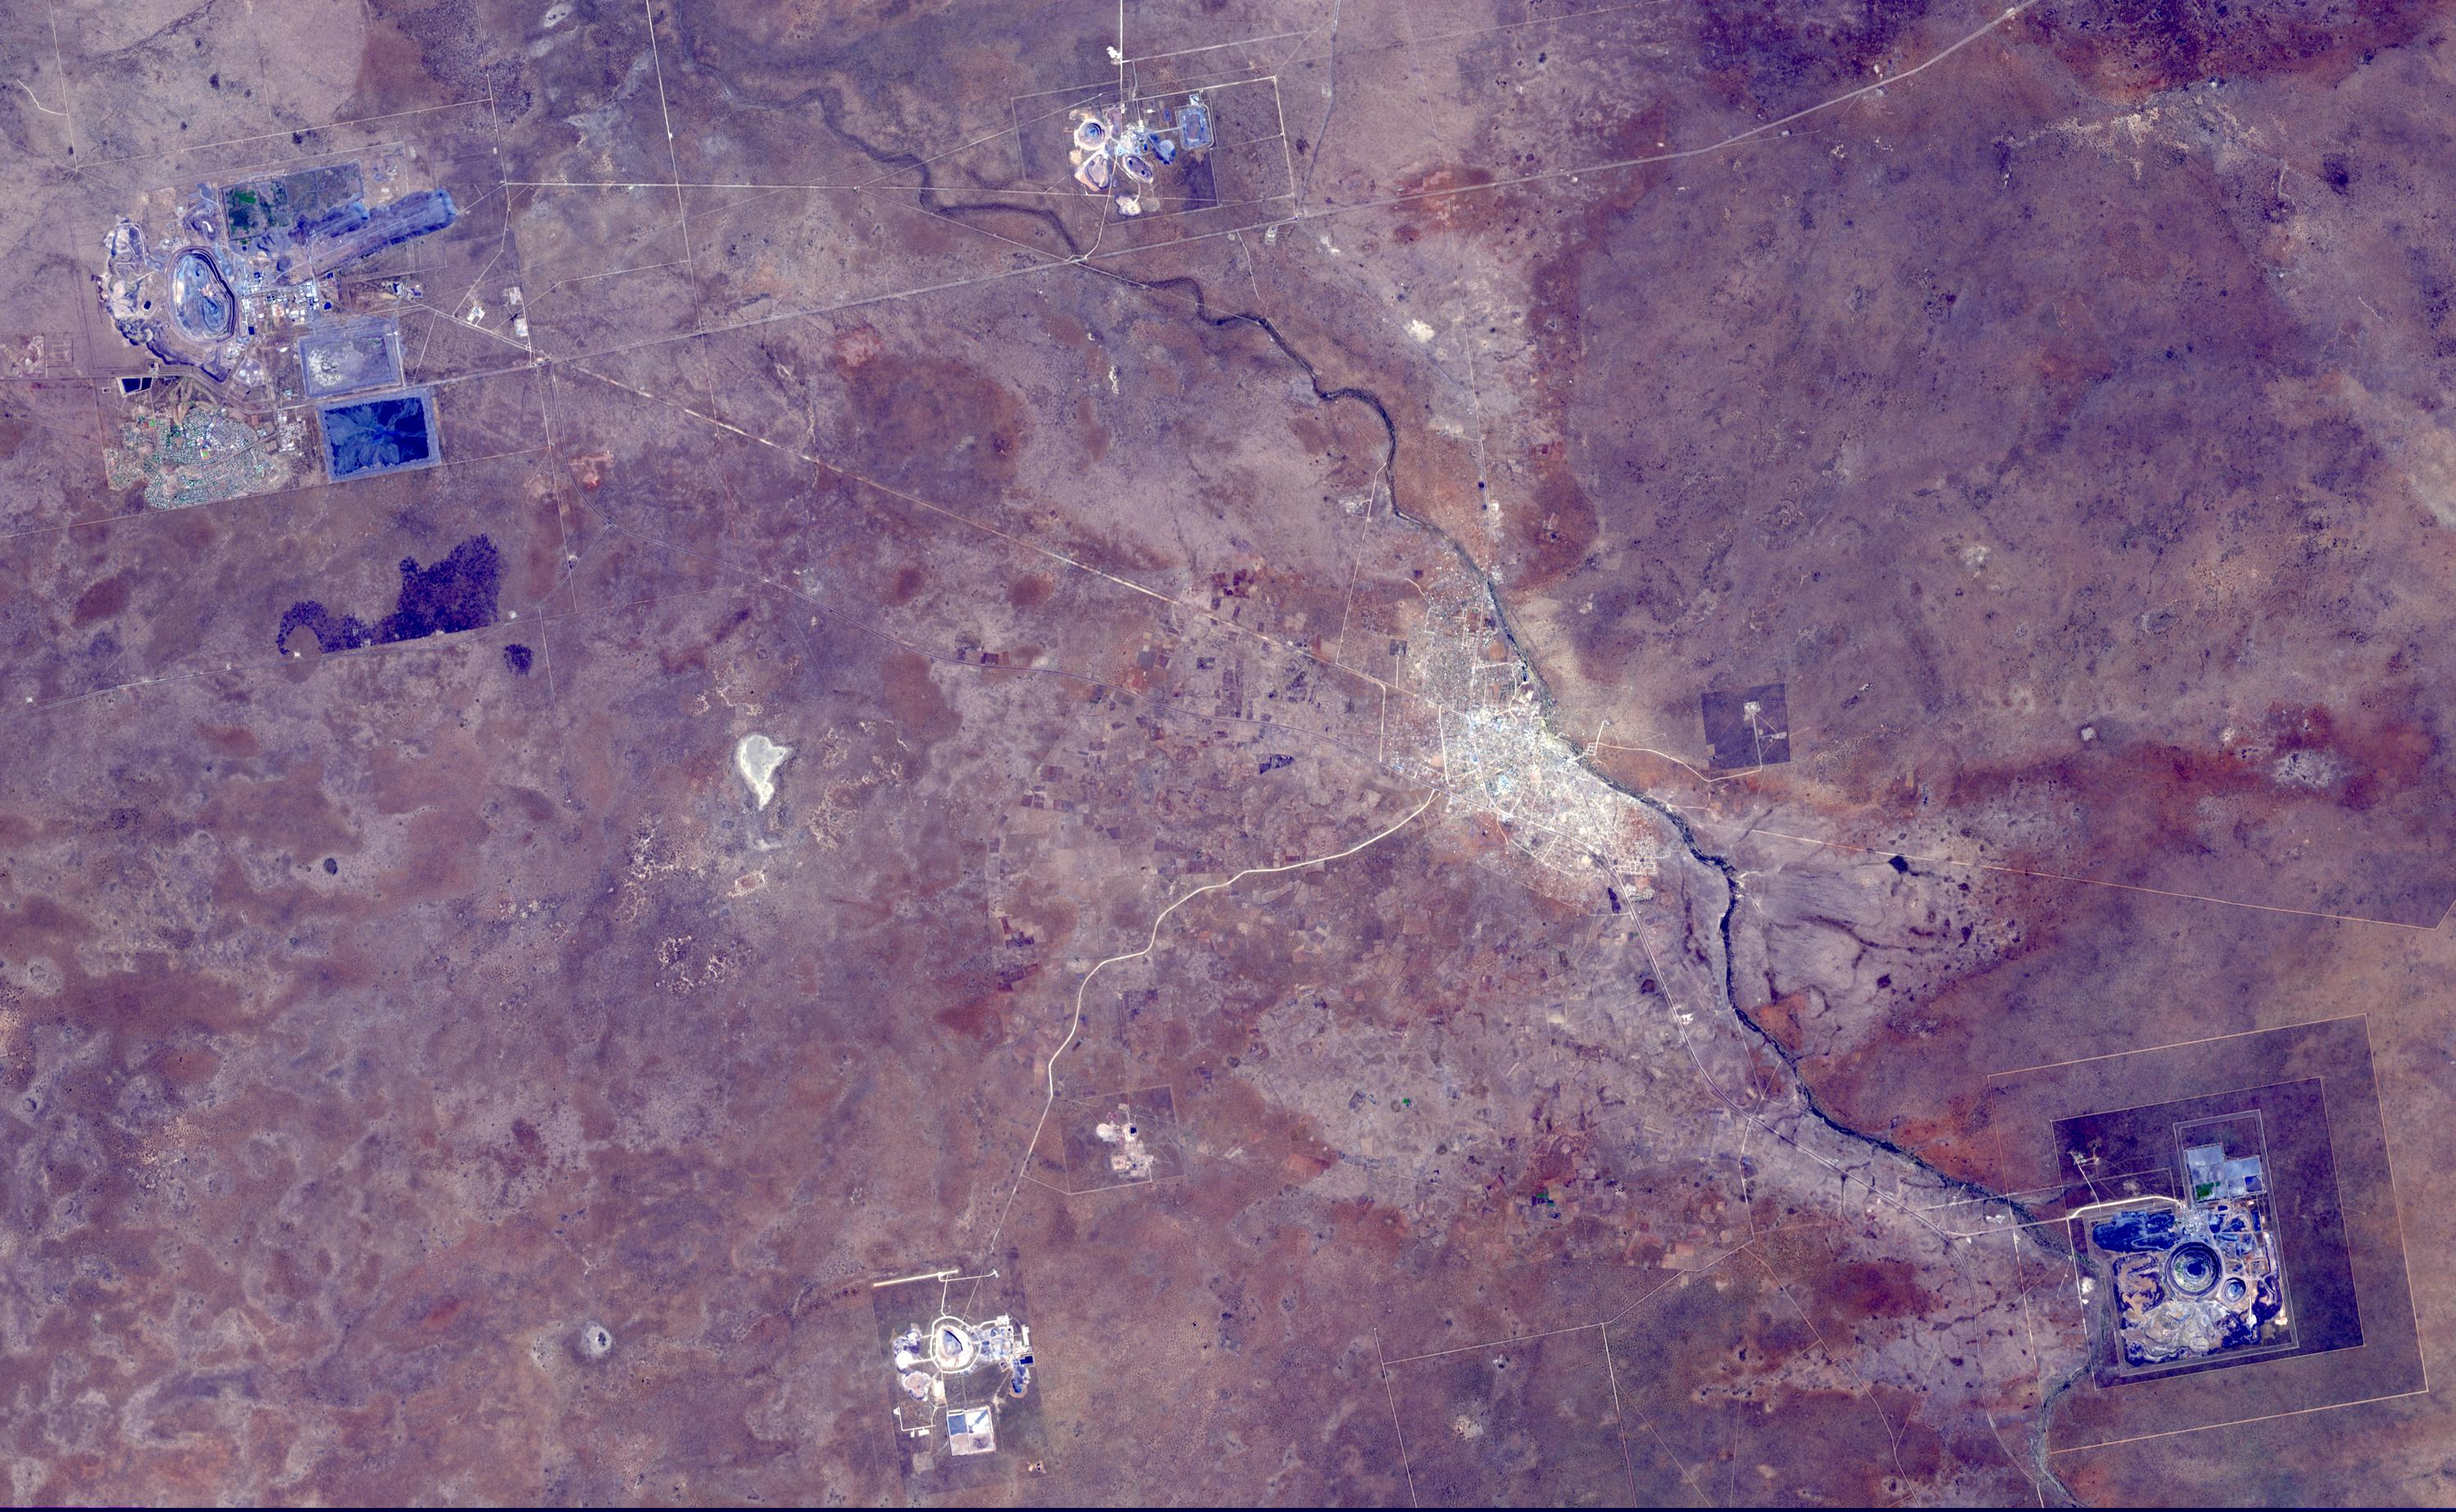

Orapa Diamond Mine, Botswana

The Orapa diamond mine is the world’s largest diamond mine by area. The mine is located in Botswana. It is the oldest of four mines operated by the same company, having begun operations in 1971. Orapa is an open pit style of mine, located on two kimberlite pipes. Currently, the Orapa mine annually produces approximately 11 million carats (2200 kg) of diamonds. The Letlhakane diamond mine is also an open pit construction. In 2003, the Letlhakane mine produced 1.06 million carats of diamonds. The Damtshaa diamond mine is the newest of four mines, located on top of four distinct kimberlite pipes of varying ore grade. The mine is forecast to produce about 5 million carats of diamond over the projected 31 year life of the mine. The image was acquired October 5, 2014, covers an area of 28 by 45 km, and is located at 21.3 degrees south, 25.4 degrees east.

With its 14 spectral bands from the visible to the thermal infrared wavelength region and its high spatial resolution of 15 to 90 meters (about 50 to 300 feet), ASTER images Earth to map and monitor the changing surface of our planet. ASTER is one of five Earth-observing instruments launched Dec. 18, 1999, on Terra. The instrument was built by Japan’s Ministry of Economy, Trade and Industry. A joint U.S./Japan science team is responsible for validation and calibration of the instrument and data products.

The broad spectral coverage and high spectral resolution of ASTER provides scientists in numerous disciplines with critical information for surface mapping and monitoring of dynamic conditions and temporal change. Example applications are: monitoring glacial advances and retreats; monitoring potentially active volcanoes; identifying crop stress; determining cloud morphology and physical properties; wetlands evaluation; thermal pollution monitoring; coral reef degradation; surface temperature mapping of soils and geology; and measuring surface heat balance.

The U.S. science team is located at NASA’s Jet Propulsion Laboratory, Pasadena, Calif. The Terra mission is part of NASA’s Science Mission Directorate, Washington, D.C.

Credit: NASA/GSFC/METI/ERSDAC/JAROS, and U.S./Japan ASTER Science Team